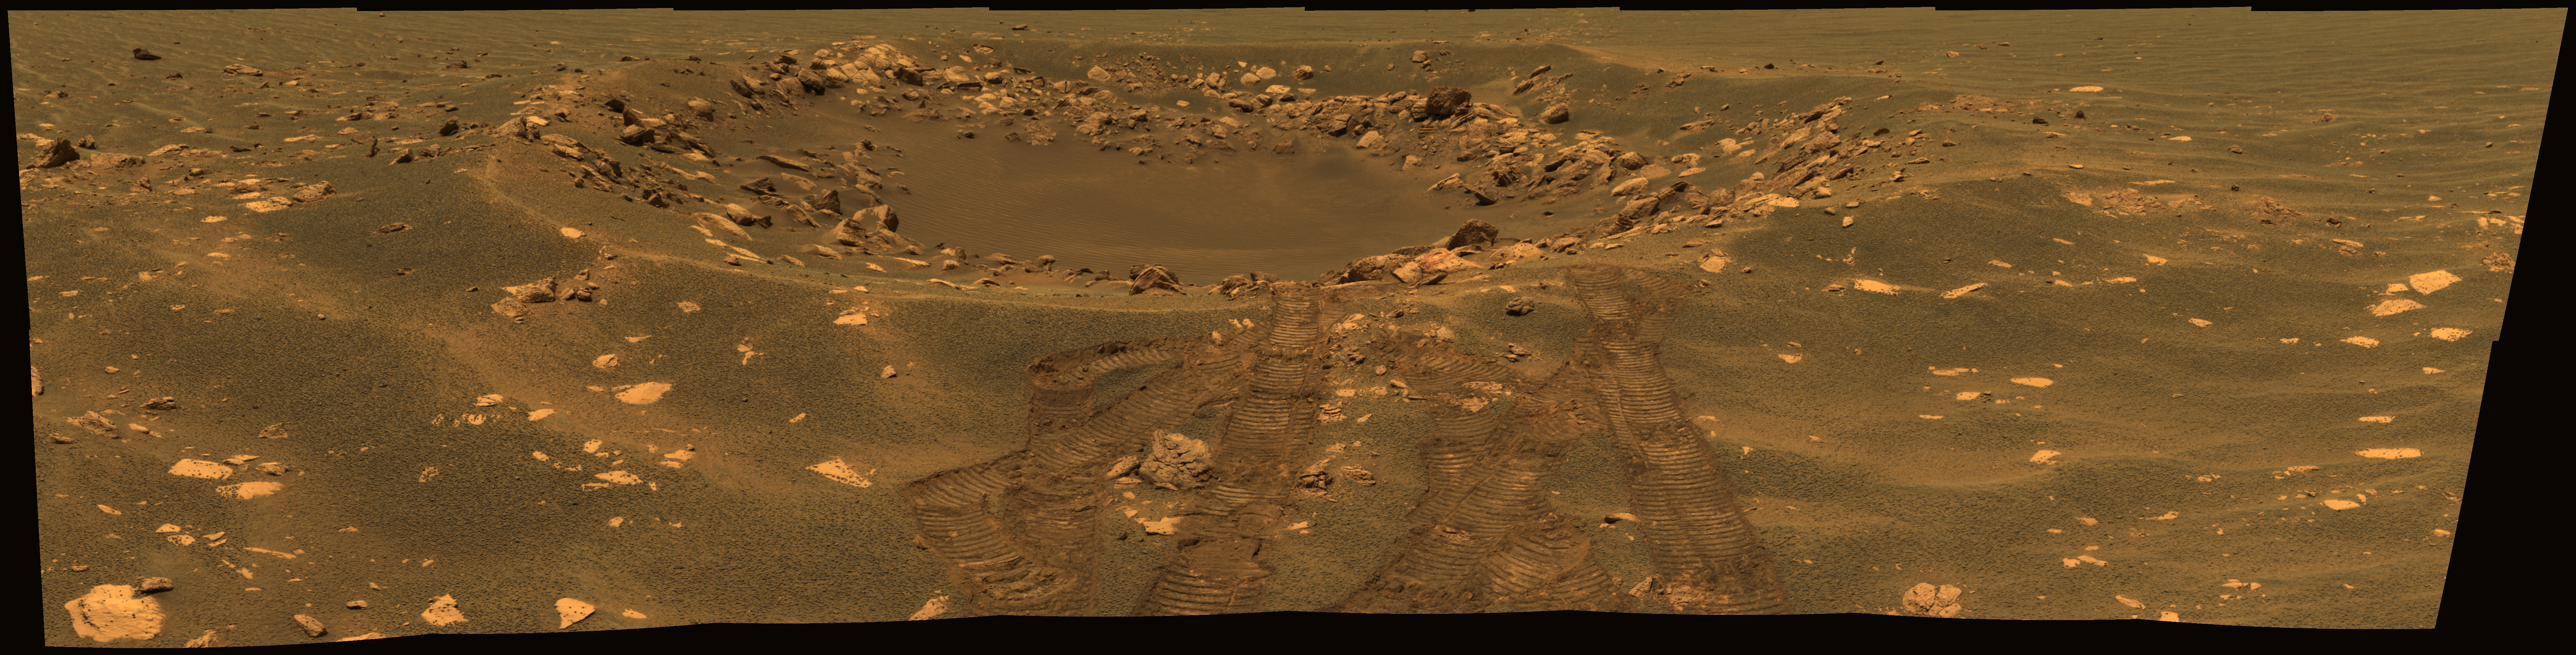

‘Fram’ in Color

This view in approximately true color reveals details in an impact crater informally named “Fram” in the Meridian Planum region of Mars. The picture is a mosaic of frames taken by the panoramic camera on NASA’s Mars Exploration Rover Opportunity during the rover’s 88th martian day on Mars, on April 23, 2004. The crater spans about 8 meters (26 feet) in diameter. Opportunity paused beside it while traveling from the rover’s landing site toward a larger crater farther east. This view combines images taken using three of the camera’s filters for different wavelengths of light: 750 nanometers, 530 nanometers and 430 nanometers.

Credit: NASA/JPL/Cornell